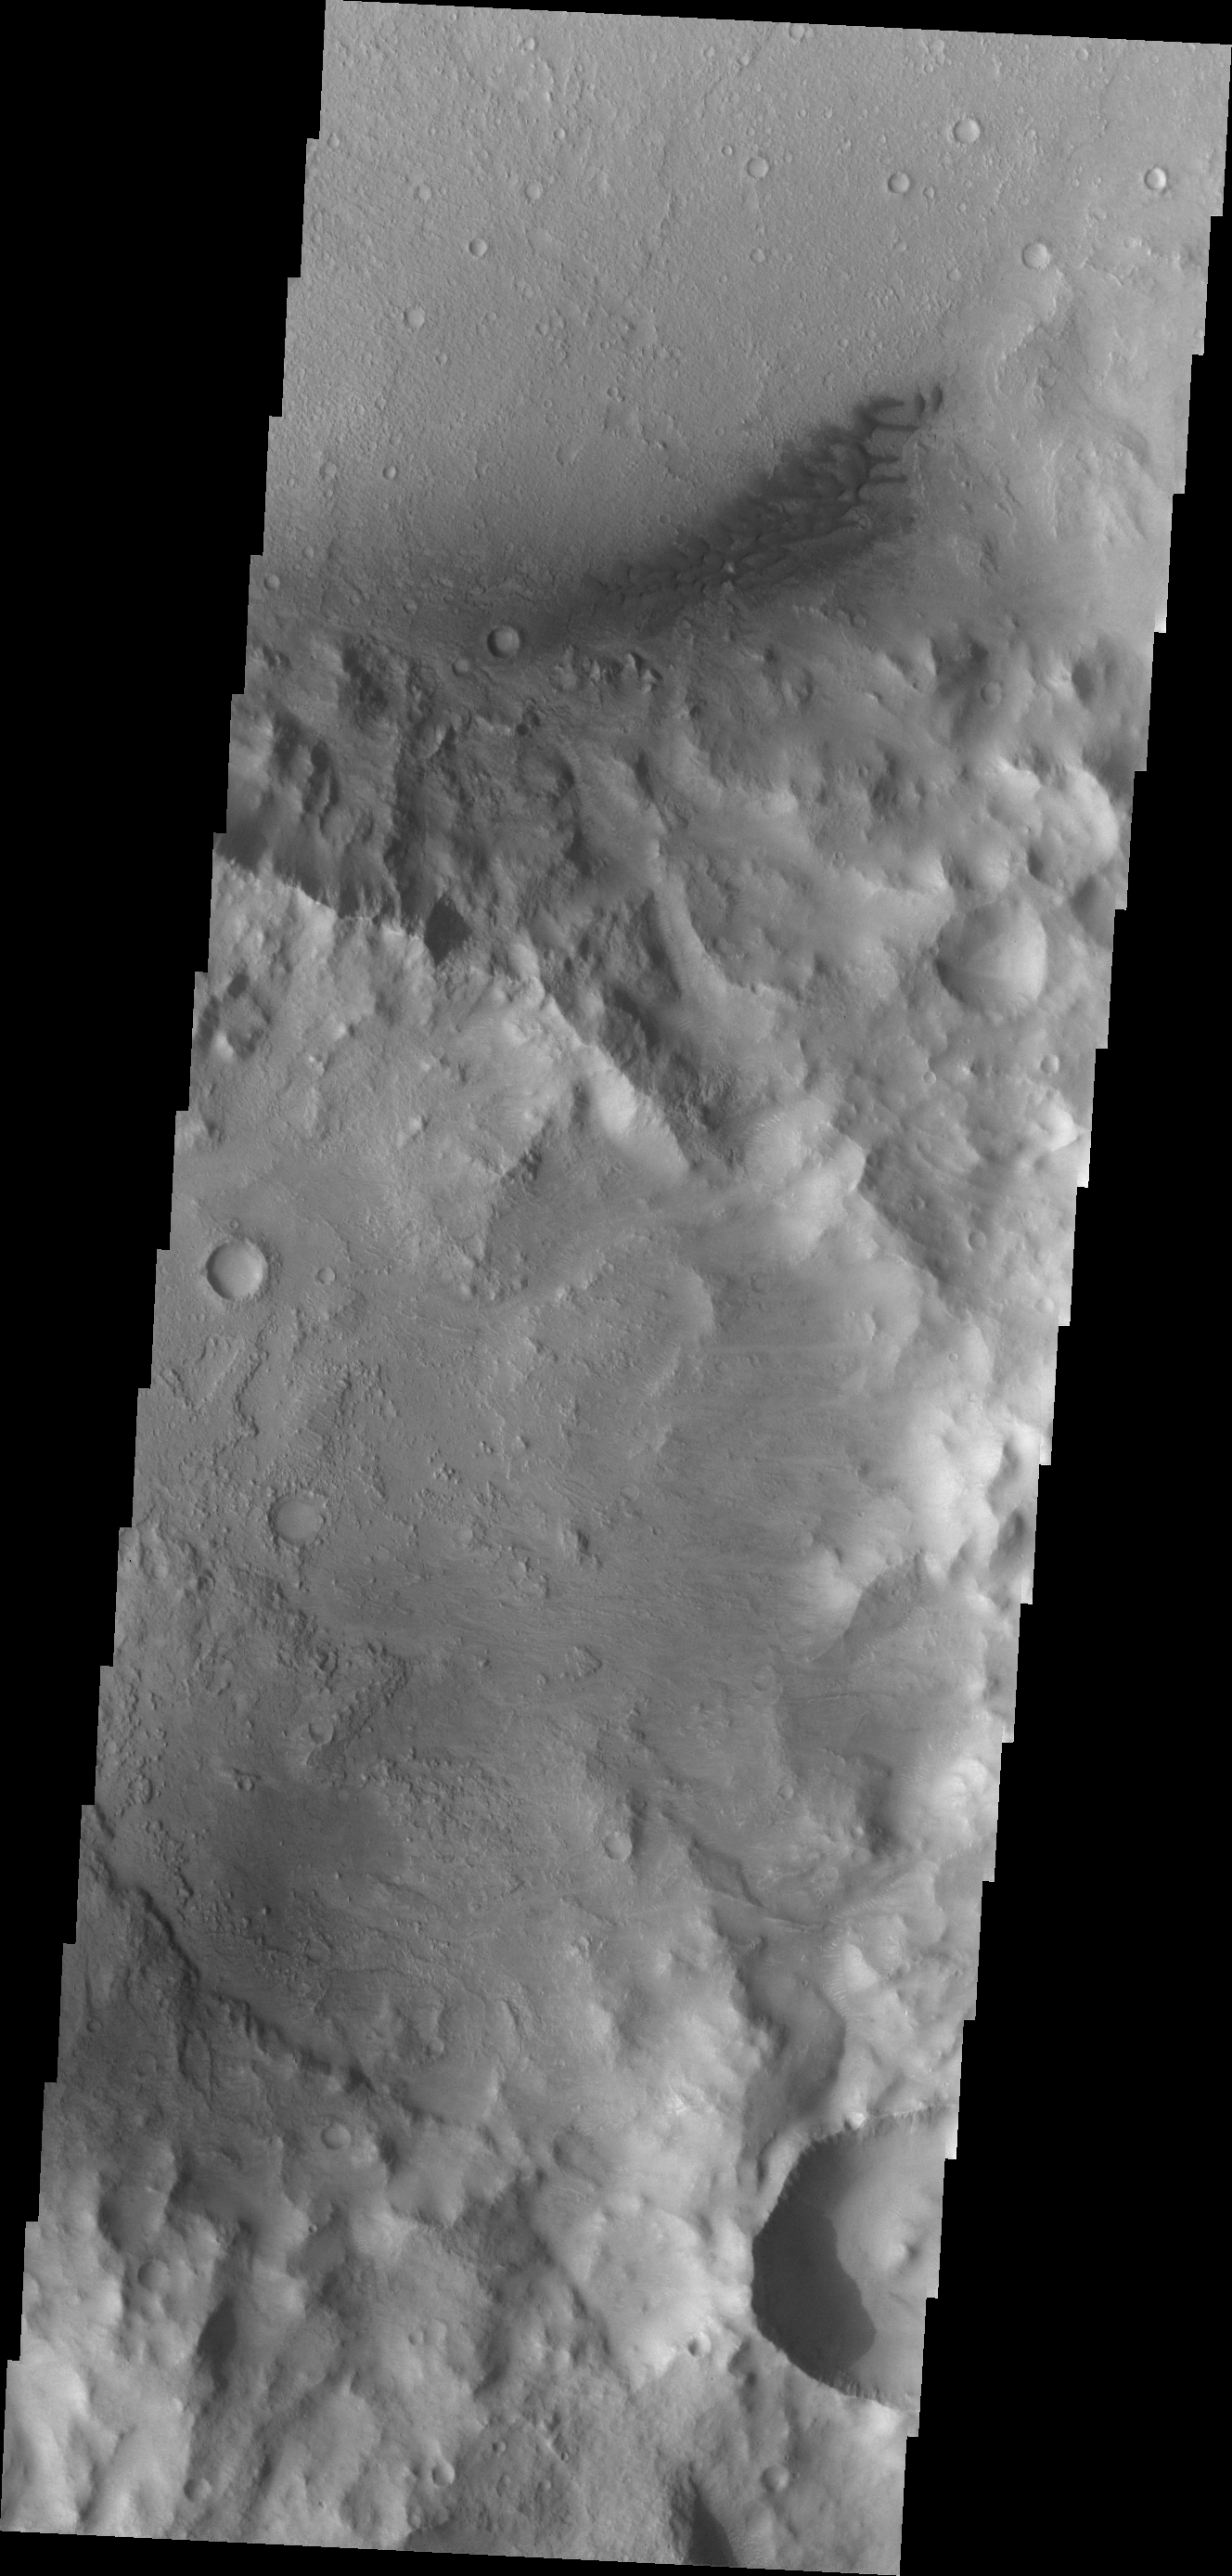

Sand Dunes

The dark dunes in this VIS image are located on the floor of Escalante Crater.

Credit: NASA/JPL/ASU